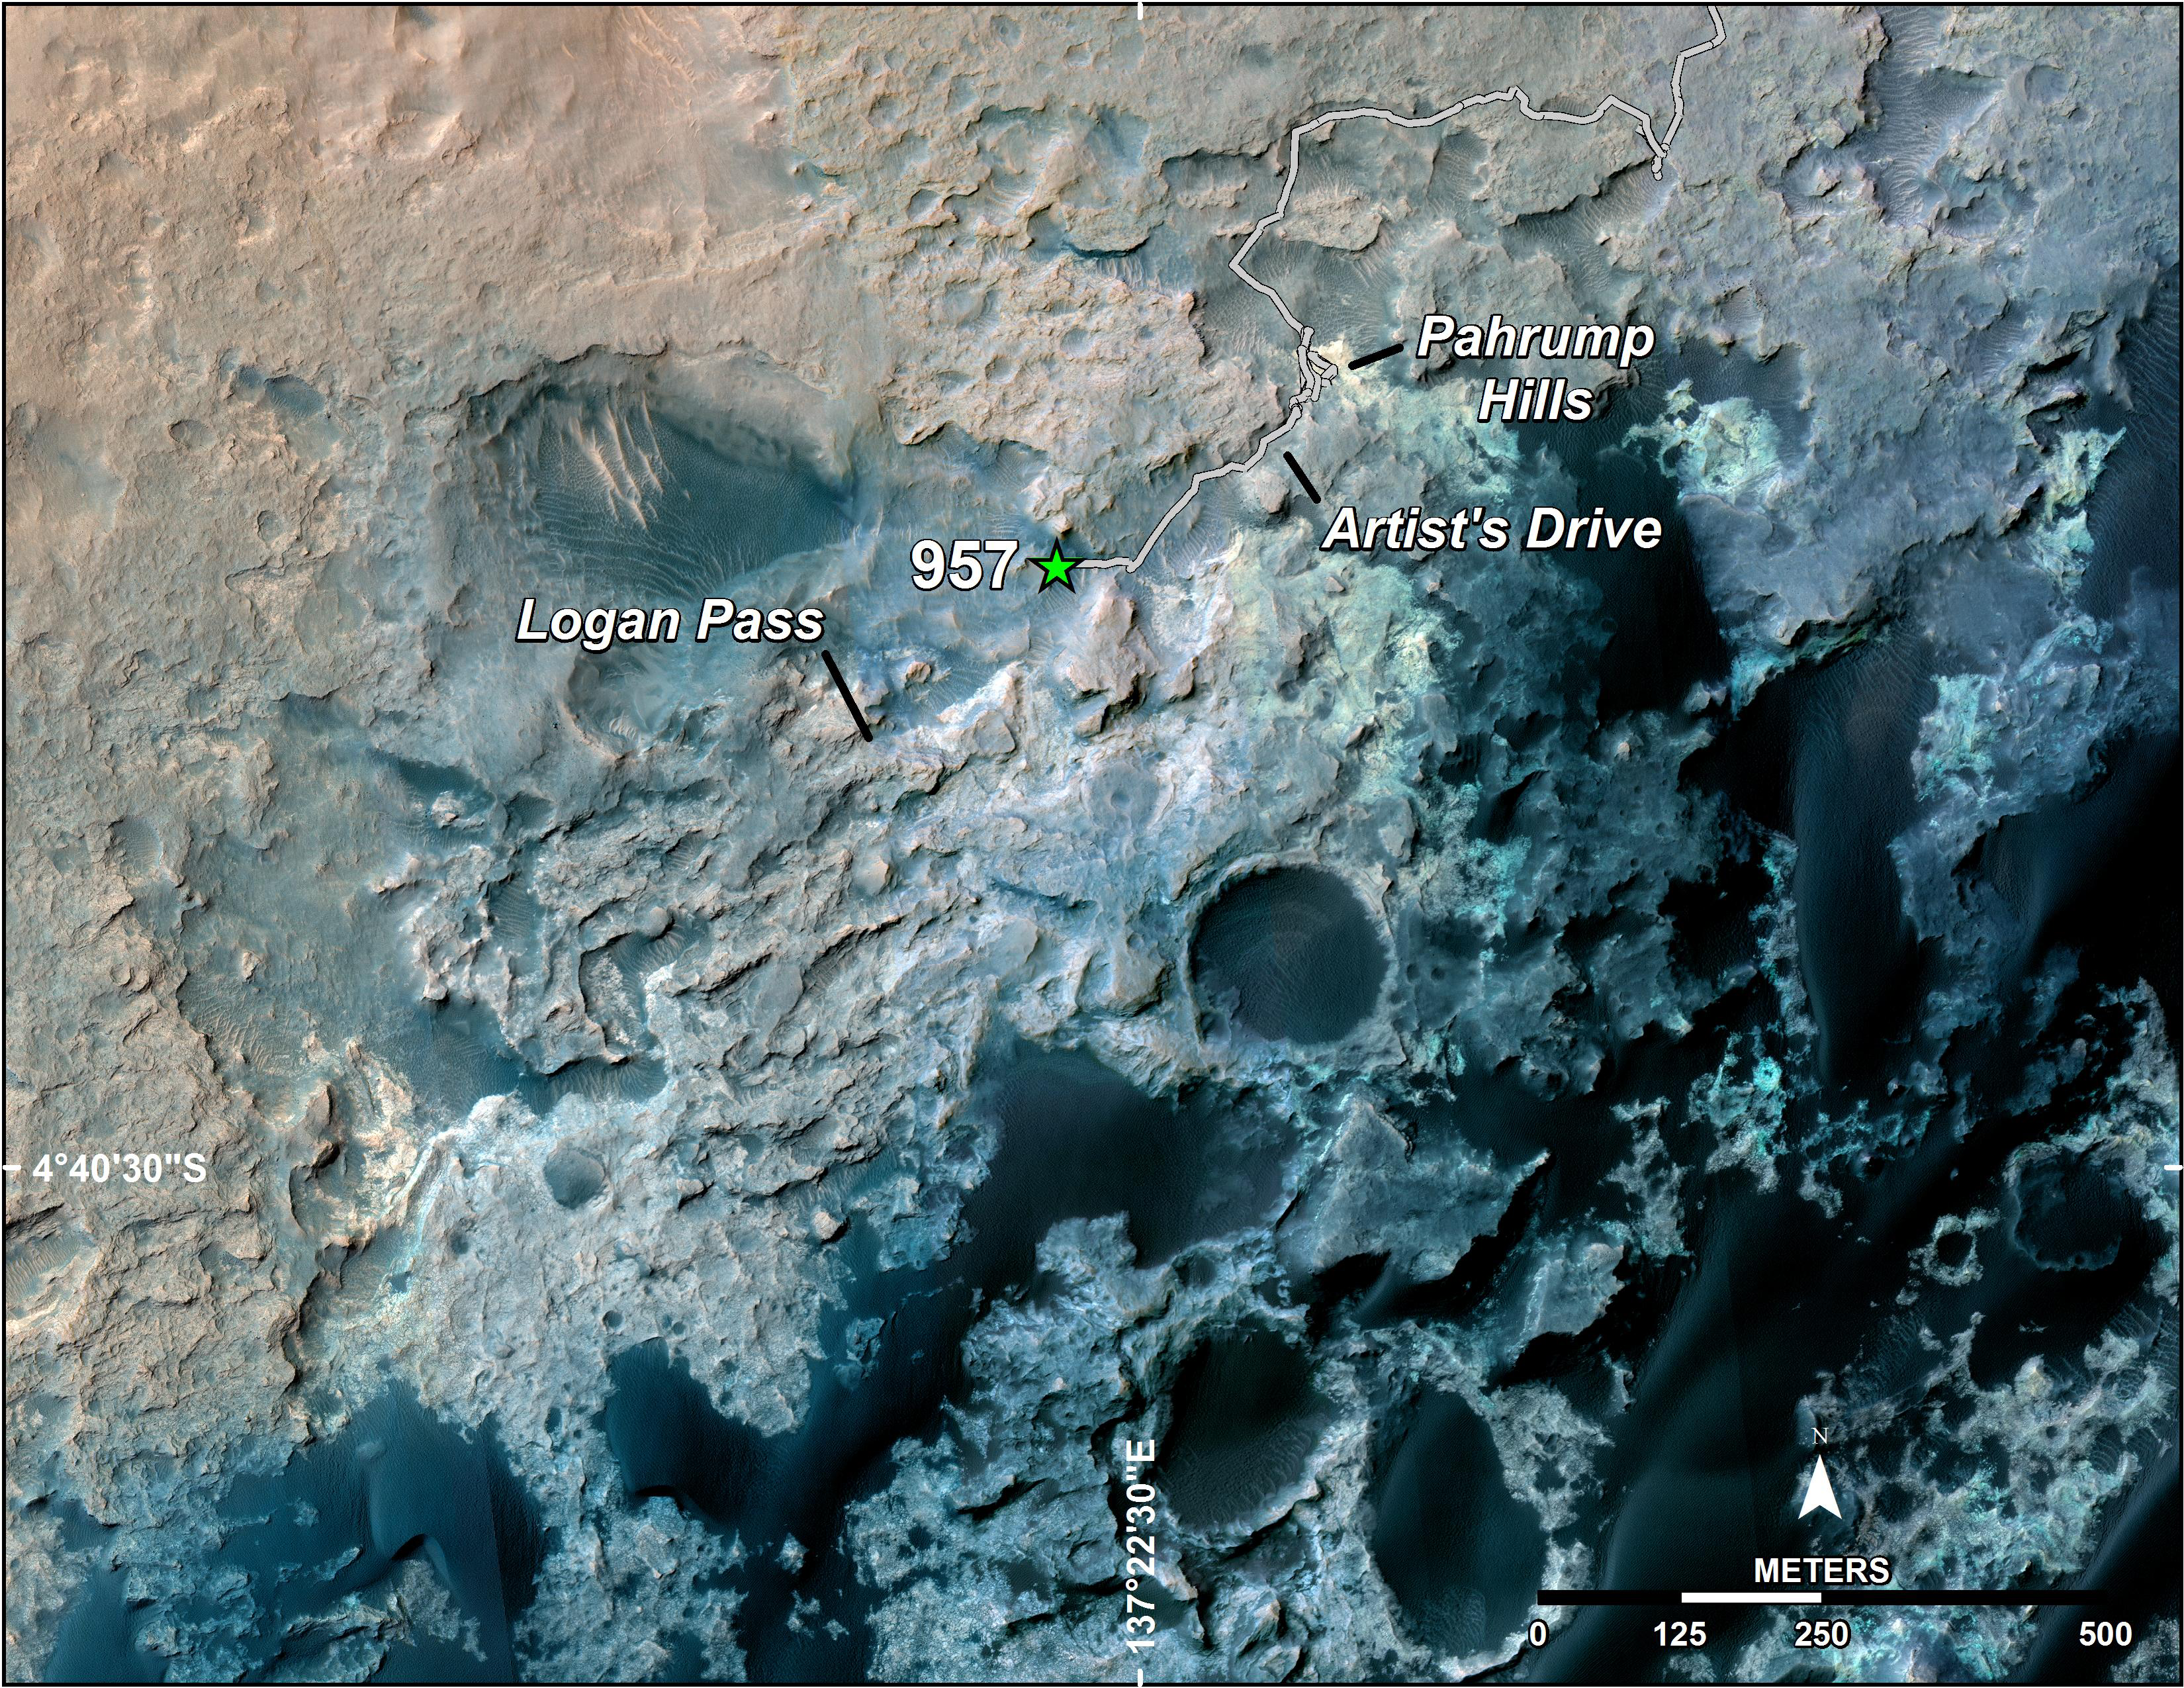

Curiosity’s Position After 10 Kilometers

A green star marks the location of NASA’s Curiosity Mars rover after a drive on the mission’s 957th Martian day, or sol, (April 16, 2015). The map covers an area about 1.25 miles (2 kilometers) wide.

Curiosity landed on Mars in August 2012. The drive on Sol 957 brought the mission’s total driving distance past the 10-kilometer mark (6.214 miles). The rover is passing through a series of shallow valleys on a path from the “Pahrump Hills” outcrop, which it investigated for six months, toward its next science destination, called “Logan Pass.”

The rover’s traverse line enters this map at the location Curiosity reached in mid-July 2014.

The base map uses imagery from the High Resolution Imaging Science Experiment (HiRISE) camera on NASA’s Mars Reconnaissance Orbiter.

Credit: NASA/JPL-Caltech/Univ. of Arizona